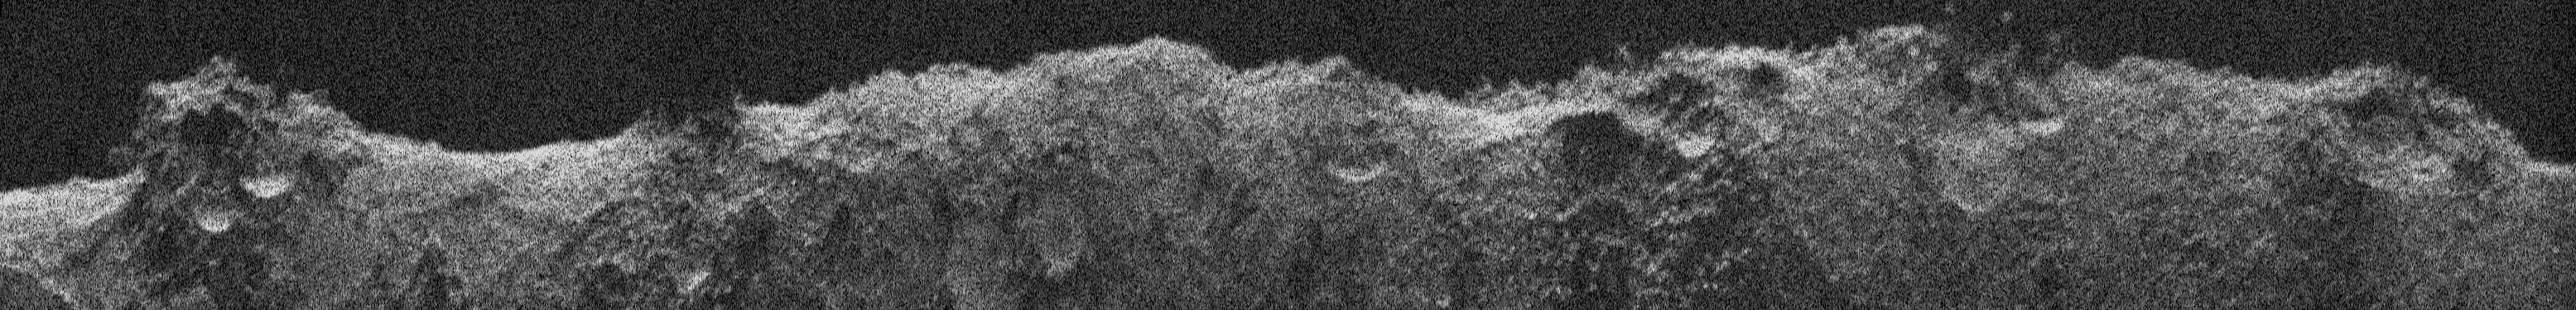

Europa Clipper Team Produces Radargram From Mars Flyby Data

Figure A

NASA’s Europa Clipper, en route to the Jupiter system to investigate the icy moon Europa, conducted a critical test of its radar instrument during a flyby of Mars on March 1, 2025. During the testing, the instrument received echoes of its very-high-frequency radar signals that engineers processed to develop this image, called a radargram.

The image was made using radar signals that bounced off Mars. What looks like a skyline is the outline of the topography. Features seen in the radargram include contributions from the topographic features both along and near the ground track (the path below the spacecraft as it passed overhead), such as impact craters, hills, and steep slopes. The 560-mile-long (900-kilometer-long) section of terrain profiled in this radargram is near Mars’ equator.

The Europa Clipper radar instrument, REASON (Radar for Europa Assessment and Sounding: Ocean to Near-surface), is designed to see into the icy crust of Europa. Though the rocky Martian surface does not allow much penetration by the radar signals, the clarity of the radargram image indicates REASON was performing as expected during the Mars flyby, boding well for future observations at Europa.

As Europa Clipper zipped by the Red Planet – starting at 3,100 miles (5,000 kilometers) down to 550 miles (884 kilometers) above the surface – REASON sent and received radio waves for about 40 minutes. In comparison, at Europa the instrument will operate as close as 16 miles (25 kilometers) from the moon’s surface.

Figure A is an image captured by NASA’s Mars Odyssey Thermal Emission Imaging System (THEMIS) that shows the terrain Europa Clipper flew over while collecting the REASON data. The horizontal white line indicates the ground track flown by Europa Clipper. (Credit for this image is NASA/JPL-Caltech/ASU.)

Europa Clipper launched from NASA’s Kennedy Space Center in Florida on Oct. 14, 2024, and will arrive at the Jupiter system in 2030 to conduct about 50 flybys of Europa. The mission’s main science goal is to determine whether there are places below Europa’s surface that could support life. The mission’s three main science objectives are to determine the thickness of the moon’s icy shell and its surface interactions with the ocean below, to investigate its composition, and to characterize its geology. The mission’s detailed exploration of Europa will help scientists better understand the astrobiological potential for habitable worlds beyond our planet.

Credit: NASA/JPL-Caltech/UT-Austin